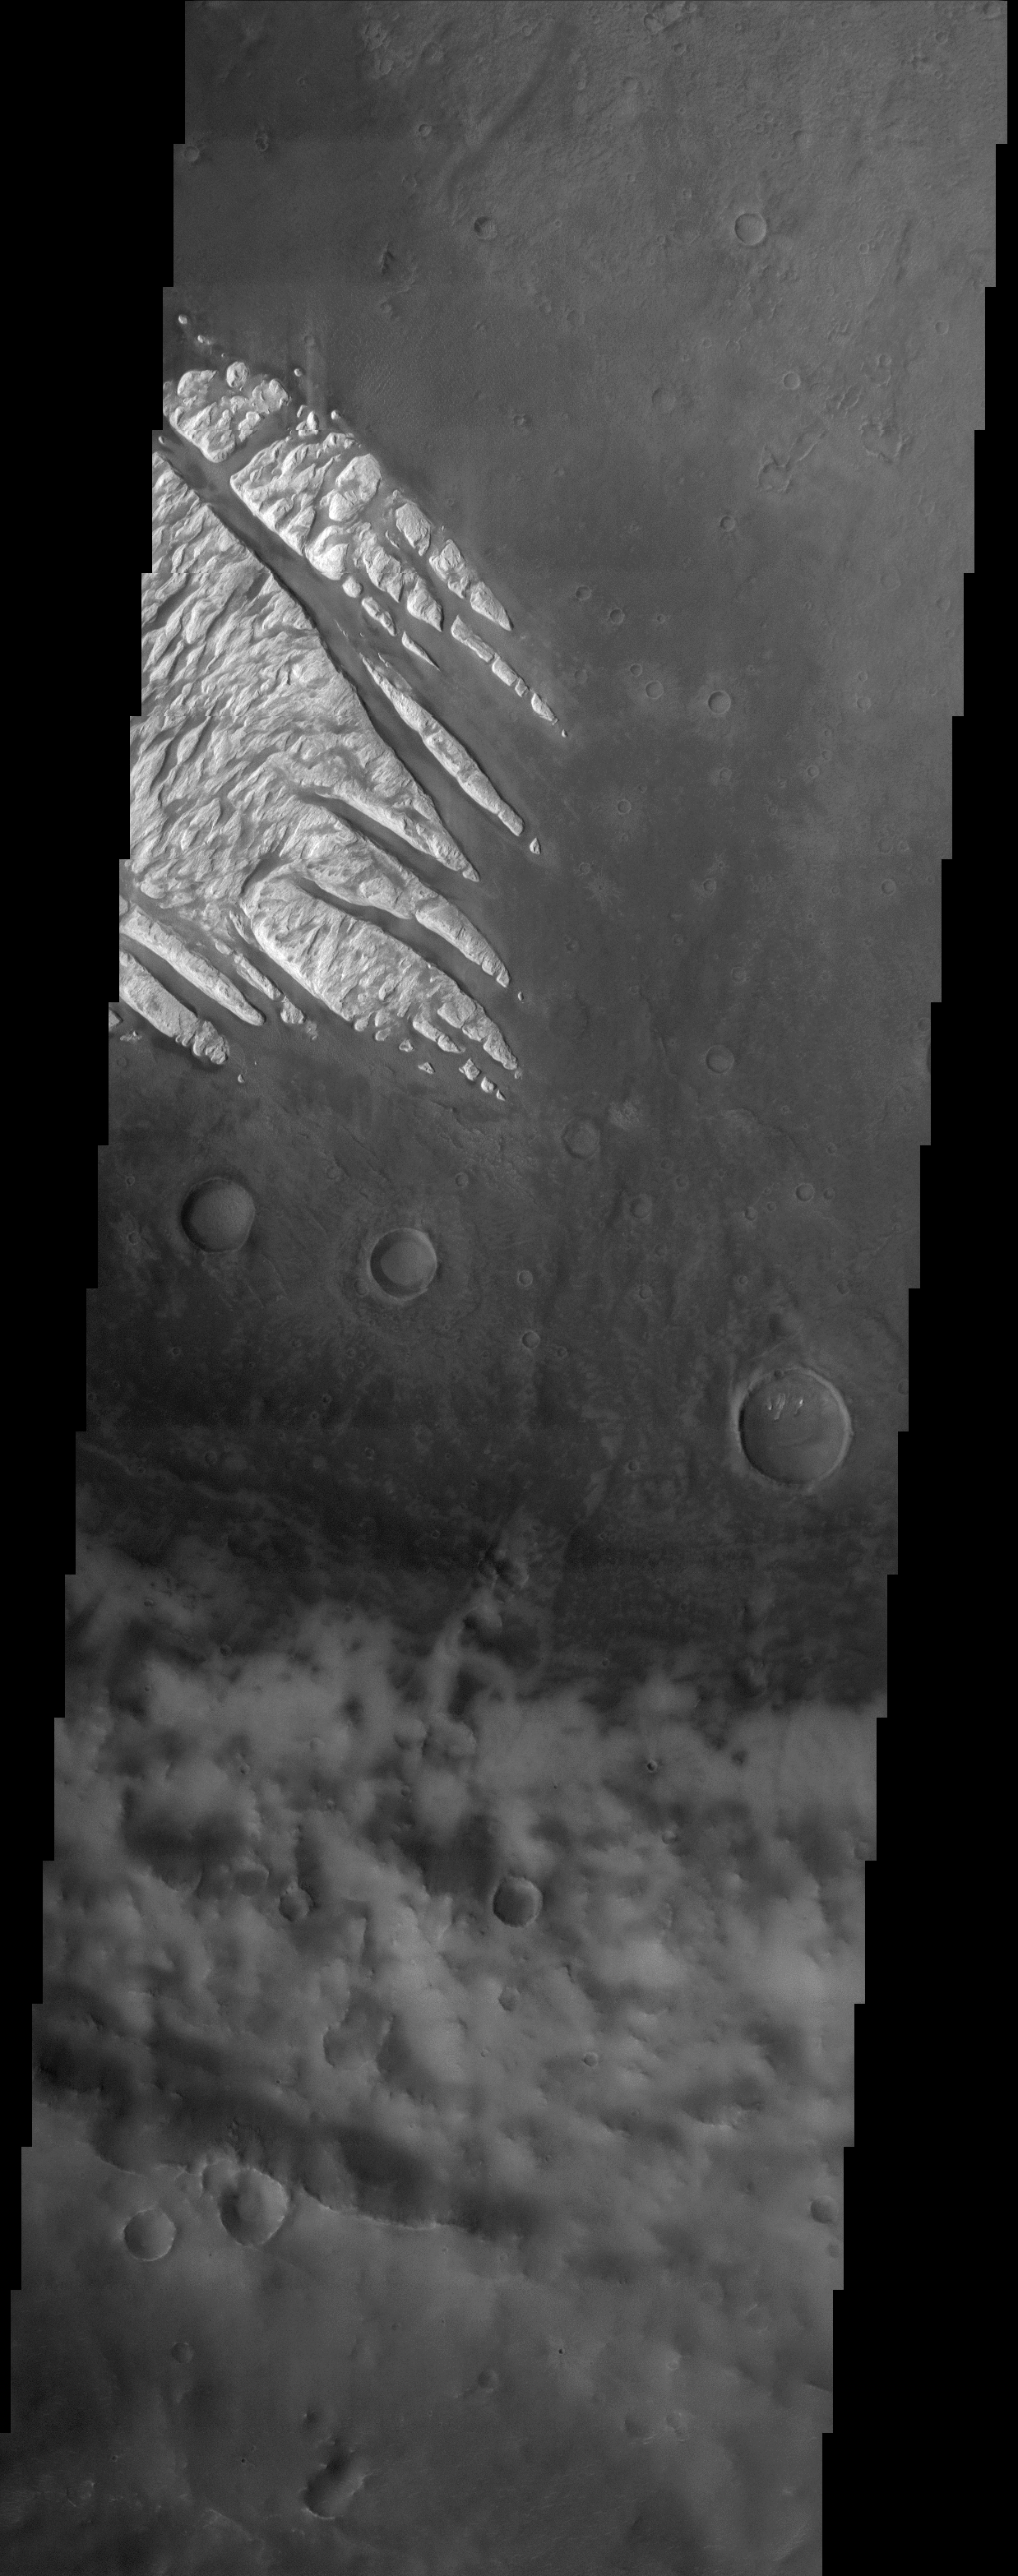

White Rock

(Released 19 April 2002)
The Science
“White Rock” is the unofficial name for this unusual landform which was first observed during the Mariner 9 mission in the early 1970’s. As later analysis of additional data sets would show, White Rock is neither white nor dense rock. Its apparent brightness arises from the fact that the material surrounding it is so dark. Images from the Mars Global Surveyor MOC camera revealed dark sand dunes surrounding White Rock and on the floor of the troughs within it. Some of these dunes are just apparent in the THEMIS image. Although there was speculation that the material composing White Rock could be salts from an ancient dry lakebed, spectral data from the MGS TES instrument did not support this claim. Instead, the White Rock deposit may be the erosional remnant of a previously more continuous occurrence of air fall sediments, either volcanic ash or windblown dust. The THEMIS image offers new evidence for the idea that the original deposit covered a larger area. Approximately 10 kilometers to the southeast of the main deposit are some tiny knobs of similarly bright material preserved on the floor of a small crater. Given that the eolian erosion of the main White Rock deposit has produced isolated knobs at its edges, it is reasonable to suspect that the more distant outliers are the remnants of a once continuous deposit that stretched at least to this location. The fact that so little remains of the larger deposit suggests that the material is very easily eroded and simply blows away.

The Story
Fingers of hard, white rock seem to jut out like icy daggers across a moody Martian surface, but appearances can be deceiving. These bright, jagged features are neither white, nor icy, nor even hard and rocky!

So what are they, and why are they so different from the surrounding terrain?

Scientists know that you can’t always trust what your eyes see alone. You have to use other kinds of science instruments to measure things that our eyes can’t see . . . things like information about what kinds of minerals make up the landforms. Mars scientists once thought, for instance, that these unusual features might be vast hills of salt, the dried up remains of a long-ago, evaporated lake.

Not so, said an instrument on the Mars Global Surveyor spacecraft, which revealed that the bright material is probably made up of volcanic ash or windblown dust instead. And talk about a cyclical “ashes to ashes, dust to dust” story! Particles of this material fell and fell until they built up quite a sedimentary deposit, which was then only eroded away again by the wind over time, leaving the spiky terrain seen today. It looks white, but its apparent brightness arises from the fact that the surrounding material is so dark.

Of course, good eyesight always helps in understanding. A camera on Mars Global Surveyor with close-up capabilities revealed that sand dunes are responsible for the smudgy dark material in the bright sediment and around it. But that’s not all. The THEMIS camera on the Mars Odyssey spacecraft that took this image reveals that this ashy or dusty deposit once covered a much larger area than it does today. Look yourself for two small dots of white material on the floor of a small crater nearby (center right in this image). They preserve a record that this bright deposit once reached much farther. Since so little of it remains, you can figure that the material probably isn’t very hard, and simply blows away.

One thing’s for sure. No one looking at this image could ever think that Mars is a boring place. With all of its bright and dark contrasts, this picture would be perfect for anyone who loves Ansel Adams and his black-and-white photography.

Credit: NASA/JPL/Arizona State University